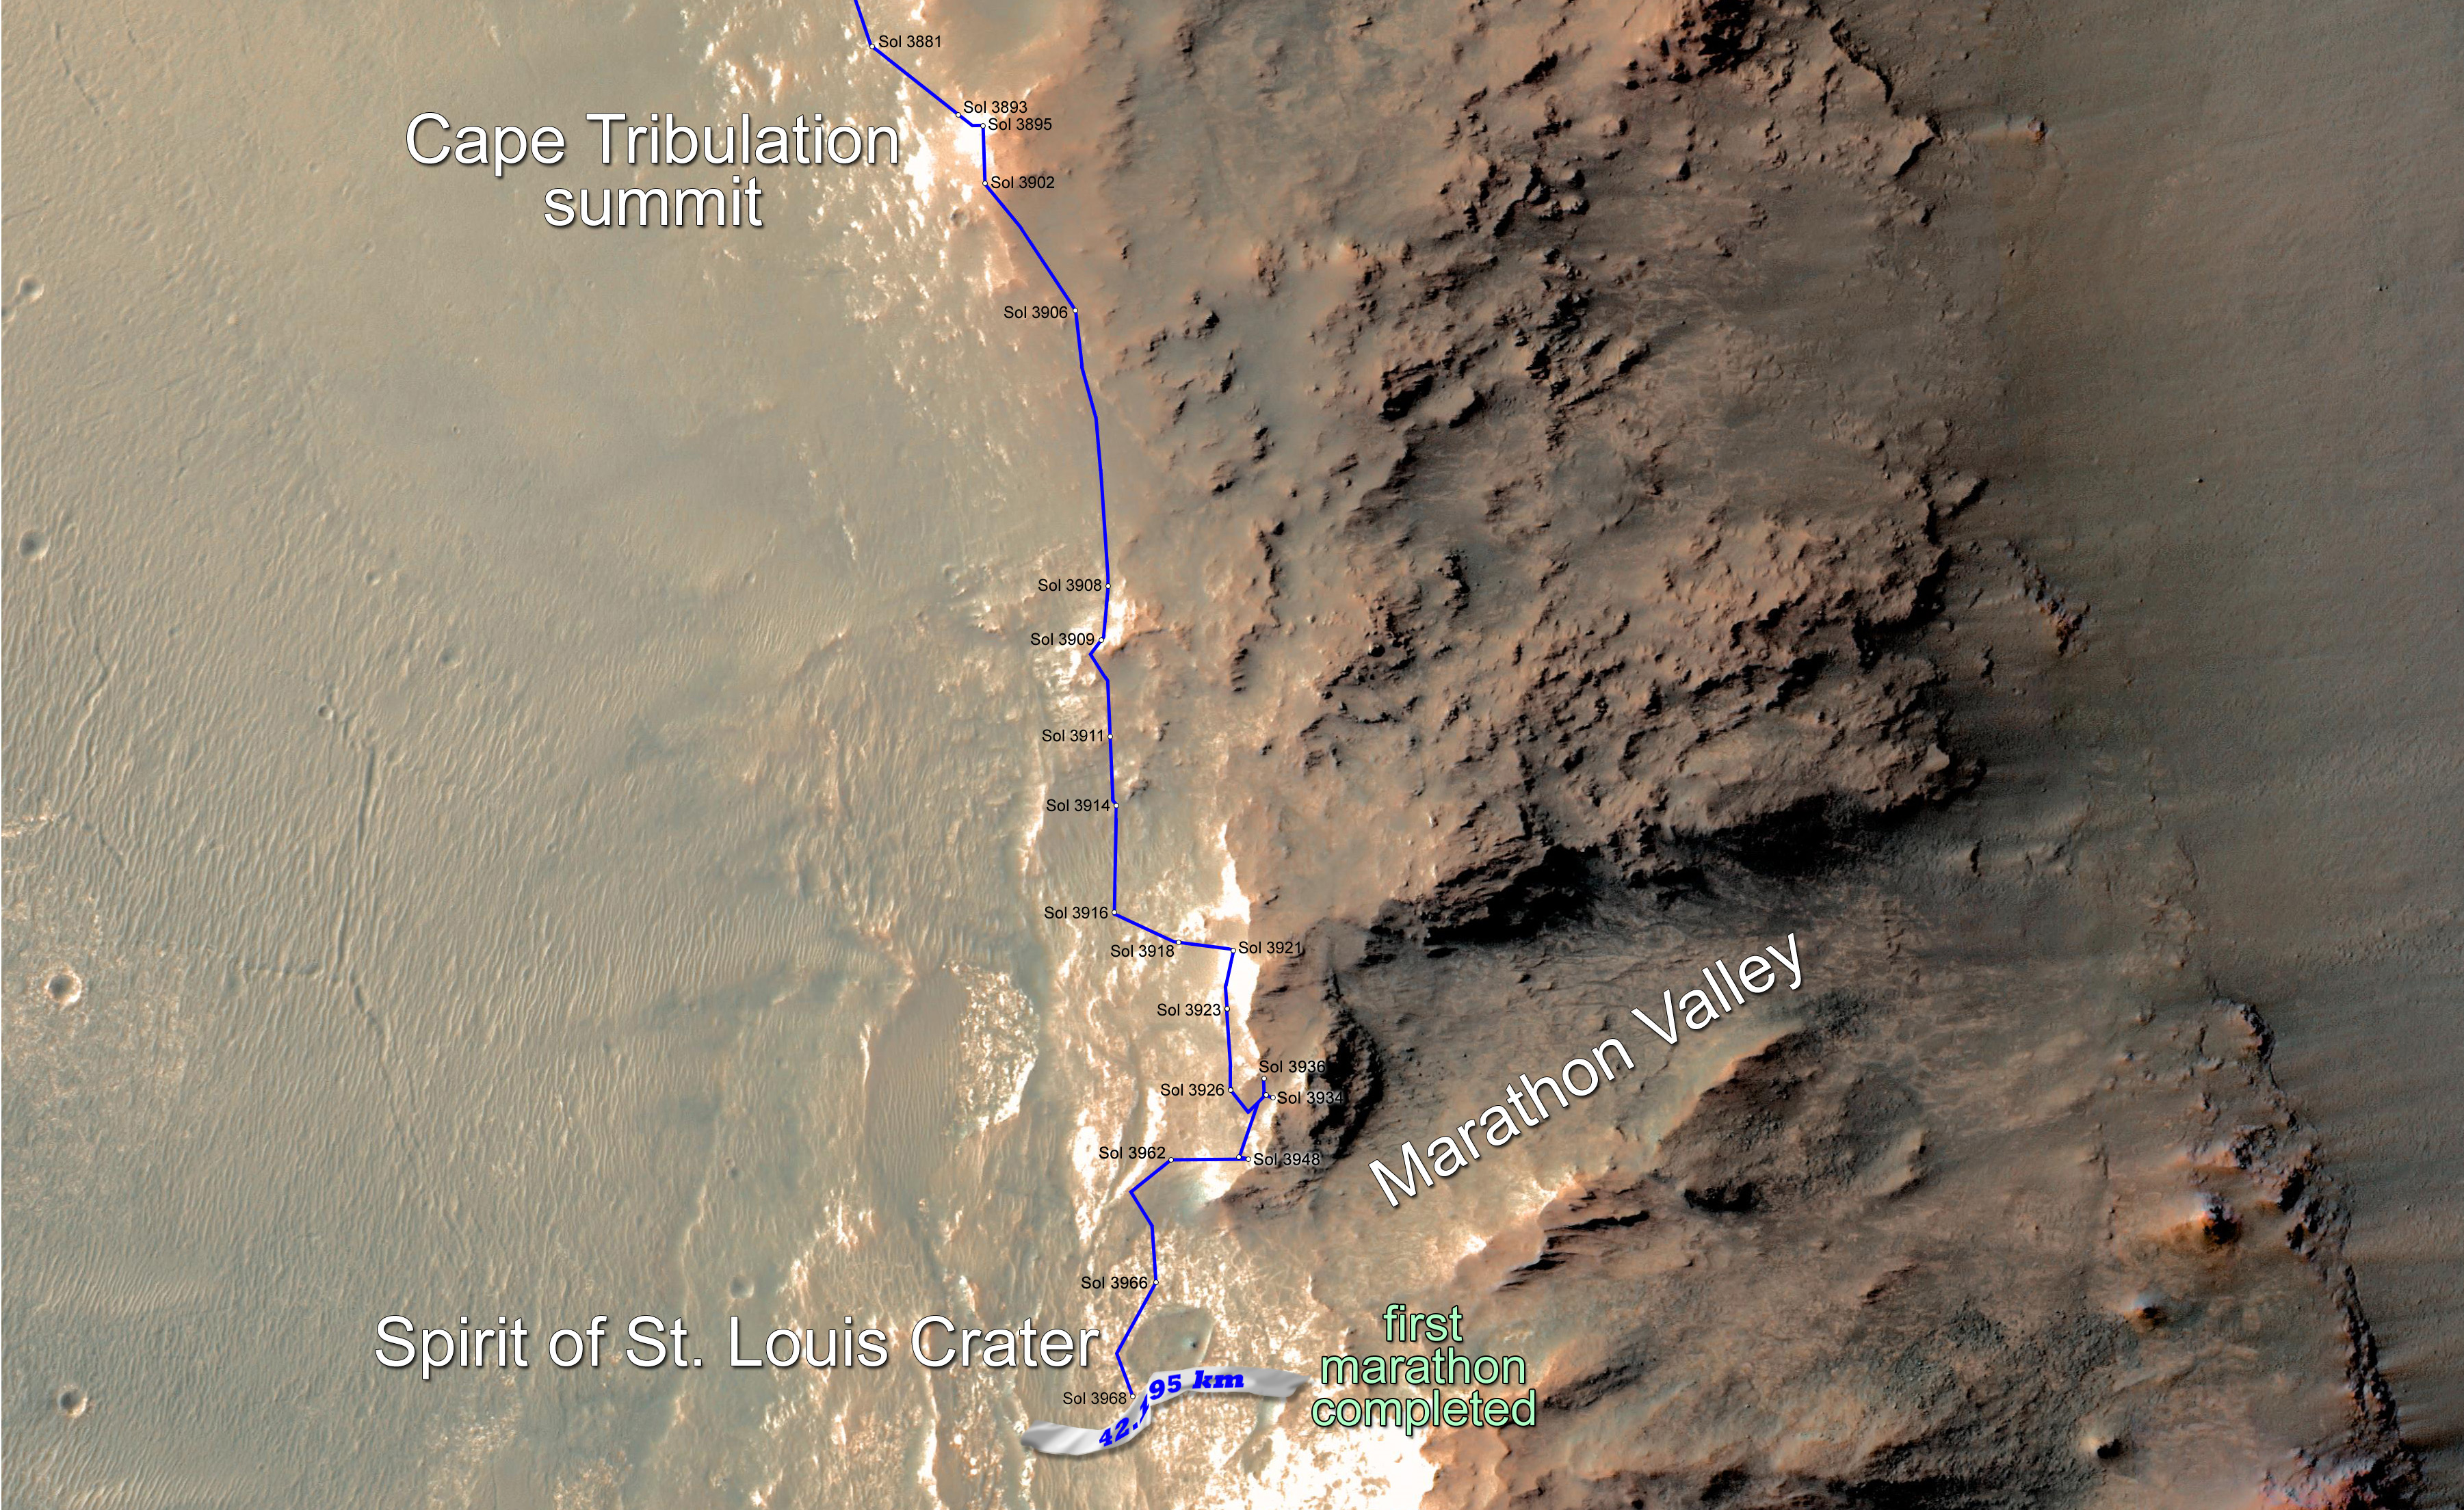

Opportunity Rover Surpasses Marathon Distance

Eleven years and two months after its landing on Mars, the total driving distance of NASA’s Mars Exploration Rover Opportunity surpassed the length of a marathon race: 26.219 miles (42.195 kilometers).

This map shows the southward path driven by Opportunity from late December 2014 until it passed marathon distance on March 24, 2015, during the 3,968th Martian day, or sol, of the rover’s work on Mars. Recent drives bring the vehicle close to a science destination called “Marathon Valley” on the west rim of Endeavour Crater. The rover team is using instruments on Opportunity to study “Spirit of St. Louis Crater” before entry into Marathon Valley.

Opportunity reached the Sol 3881 location near the top of the map on Dec. 24, 2015. A map showing wider context of Opportunity’s route from its January 2004 landing in Eagle Crater to Endeavour Crater is at PIA18404. A view from the Sol 3893 location at the summit of “Cape Tribulation,” taken the following sol, is at PIA19109.

The rover’s traverse shown here has been mapped onto an image from the High Resolution Imaging Science Experiment (HiRISE) camera on NASA’s Mars Reconnaissance Orbiter.

Opportunity completed its three-month prime mission in April 2004 and has continued operations in bonus extended missions. It has found several types of evidence of ancient environments with abundant liquid water. NASA’s Jet Propulsion Laboratory, a division of the California Institute of Technology in Pasadena, built and operates Opportunity and manages the Mars Exploration Rover Project and the Mars Reconnaissance Orbiter Project for the NASA Science Mission Directorate, Washington. The University of Arizona, Tucson, operates HiRISE, which was built by Ball Aerospace & Technologies Corp. of Boulder, Colorado.

JPL manages the Mars Exploration Rover Project for NASA’s Science Mission Directorate in Washington.

Credit: NASA/JPL-Caltech